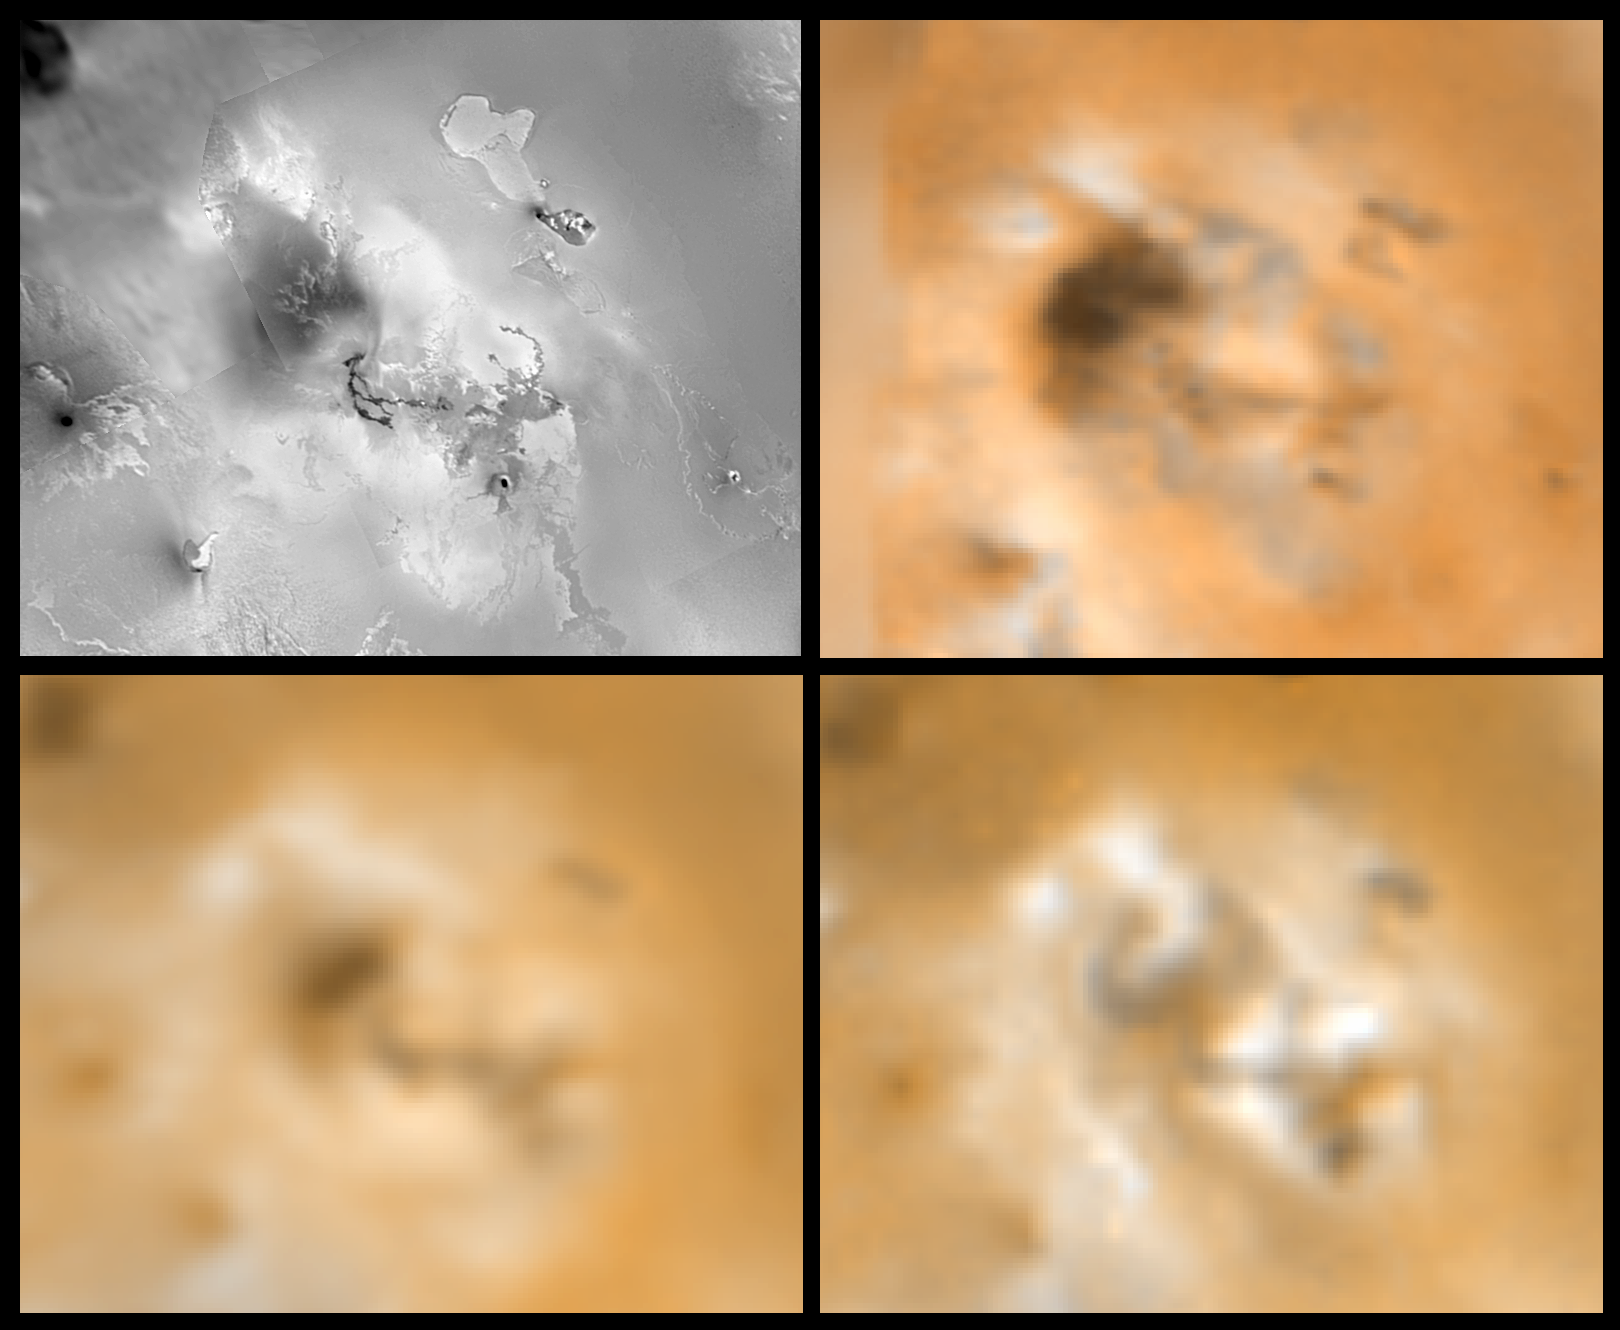

Surface Changes on Io

Four views of an unnamed volcanic center (latitude 11, longitude 337) on Jupiter’s moon Io showing changes seen on June 27th, 1996 by the Galileo spacecraft as compared to views seen by the Voyager spacecraft during the 1979 flybys. Clockwise from upper left is a Voyager 1 high resolution image, a Voyager 1 color image, a Galileo color image, and a Voyager 2 color image. North is to the top of the picture. This area has experienced many changes in appearance since Voyager images were acquired, including new dark and bright deposits. This region was a hot spot during Voyager 1. Images are 762 km wide. The Jet Propulsion Laboratory, Pasadena, CA manages the mission for NASA’s Office of Space Science, Washington, DC.

Credit: NASA/JPL/USGS